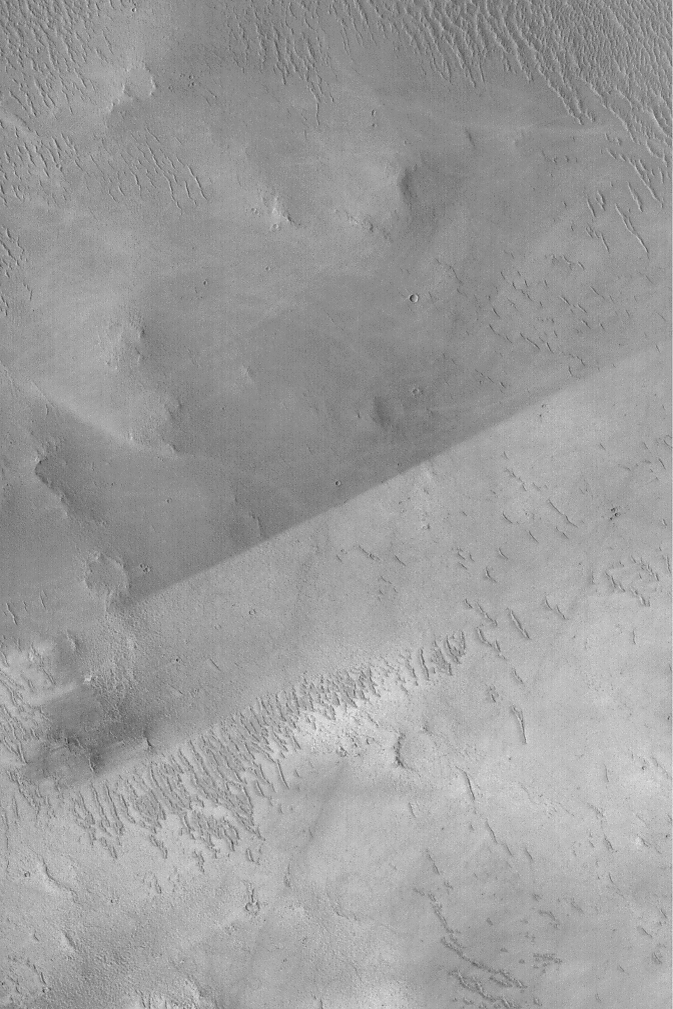

Albedo Boundary

MGS MOC Release No. MOC2-510, 11 October 2003

The sharp, nearly straight line that runs diagonally across the center of this April 2003 Mars Global Surveyor (MGS) Mars Orbiter Camera (MOC) image is an albedo boundary. Albedo is a term that refers to reflectance of sunlight. A surface with a low albedo is one that appears dark because it reflects less light than a high albedo (bright) surface. On Mars, albedo boundaries occur between two materials of differing texture, particle size, or composition, or some combination of these three factors. The boundary shown here is remarkable because it is so sharp and straight. This is caused by wind. Most likely, the entire surface was once covered with the lower-albedo (darker) material that is now seen in the upper half of the image. At some later time, wind stripped away this darker material from the surfaces in the lower half of the image. The difference in albedo here might be related to composition, and possibly particle size. This picture is located near the southwest rim of Schiaparelli Basin at 5.5°S, 345.9°W. The picture covers an area 3 km (1.9 mi) wide and is illuminated by sunlight from the left.

Credit: NASA/JPL/Malin Space Science Systems